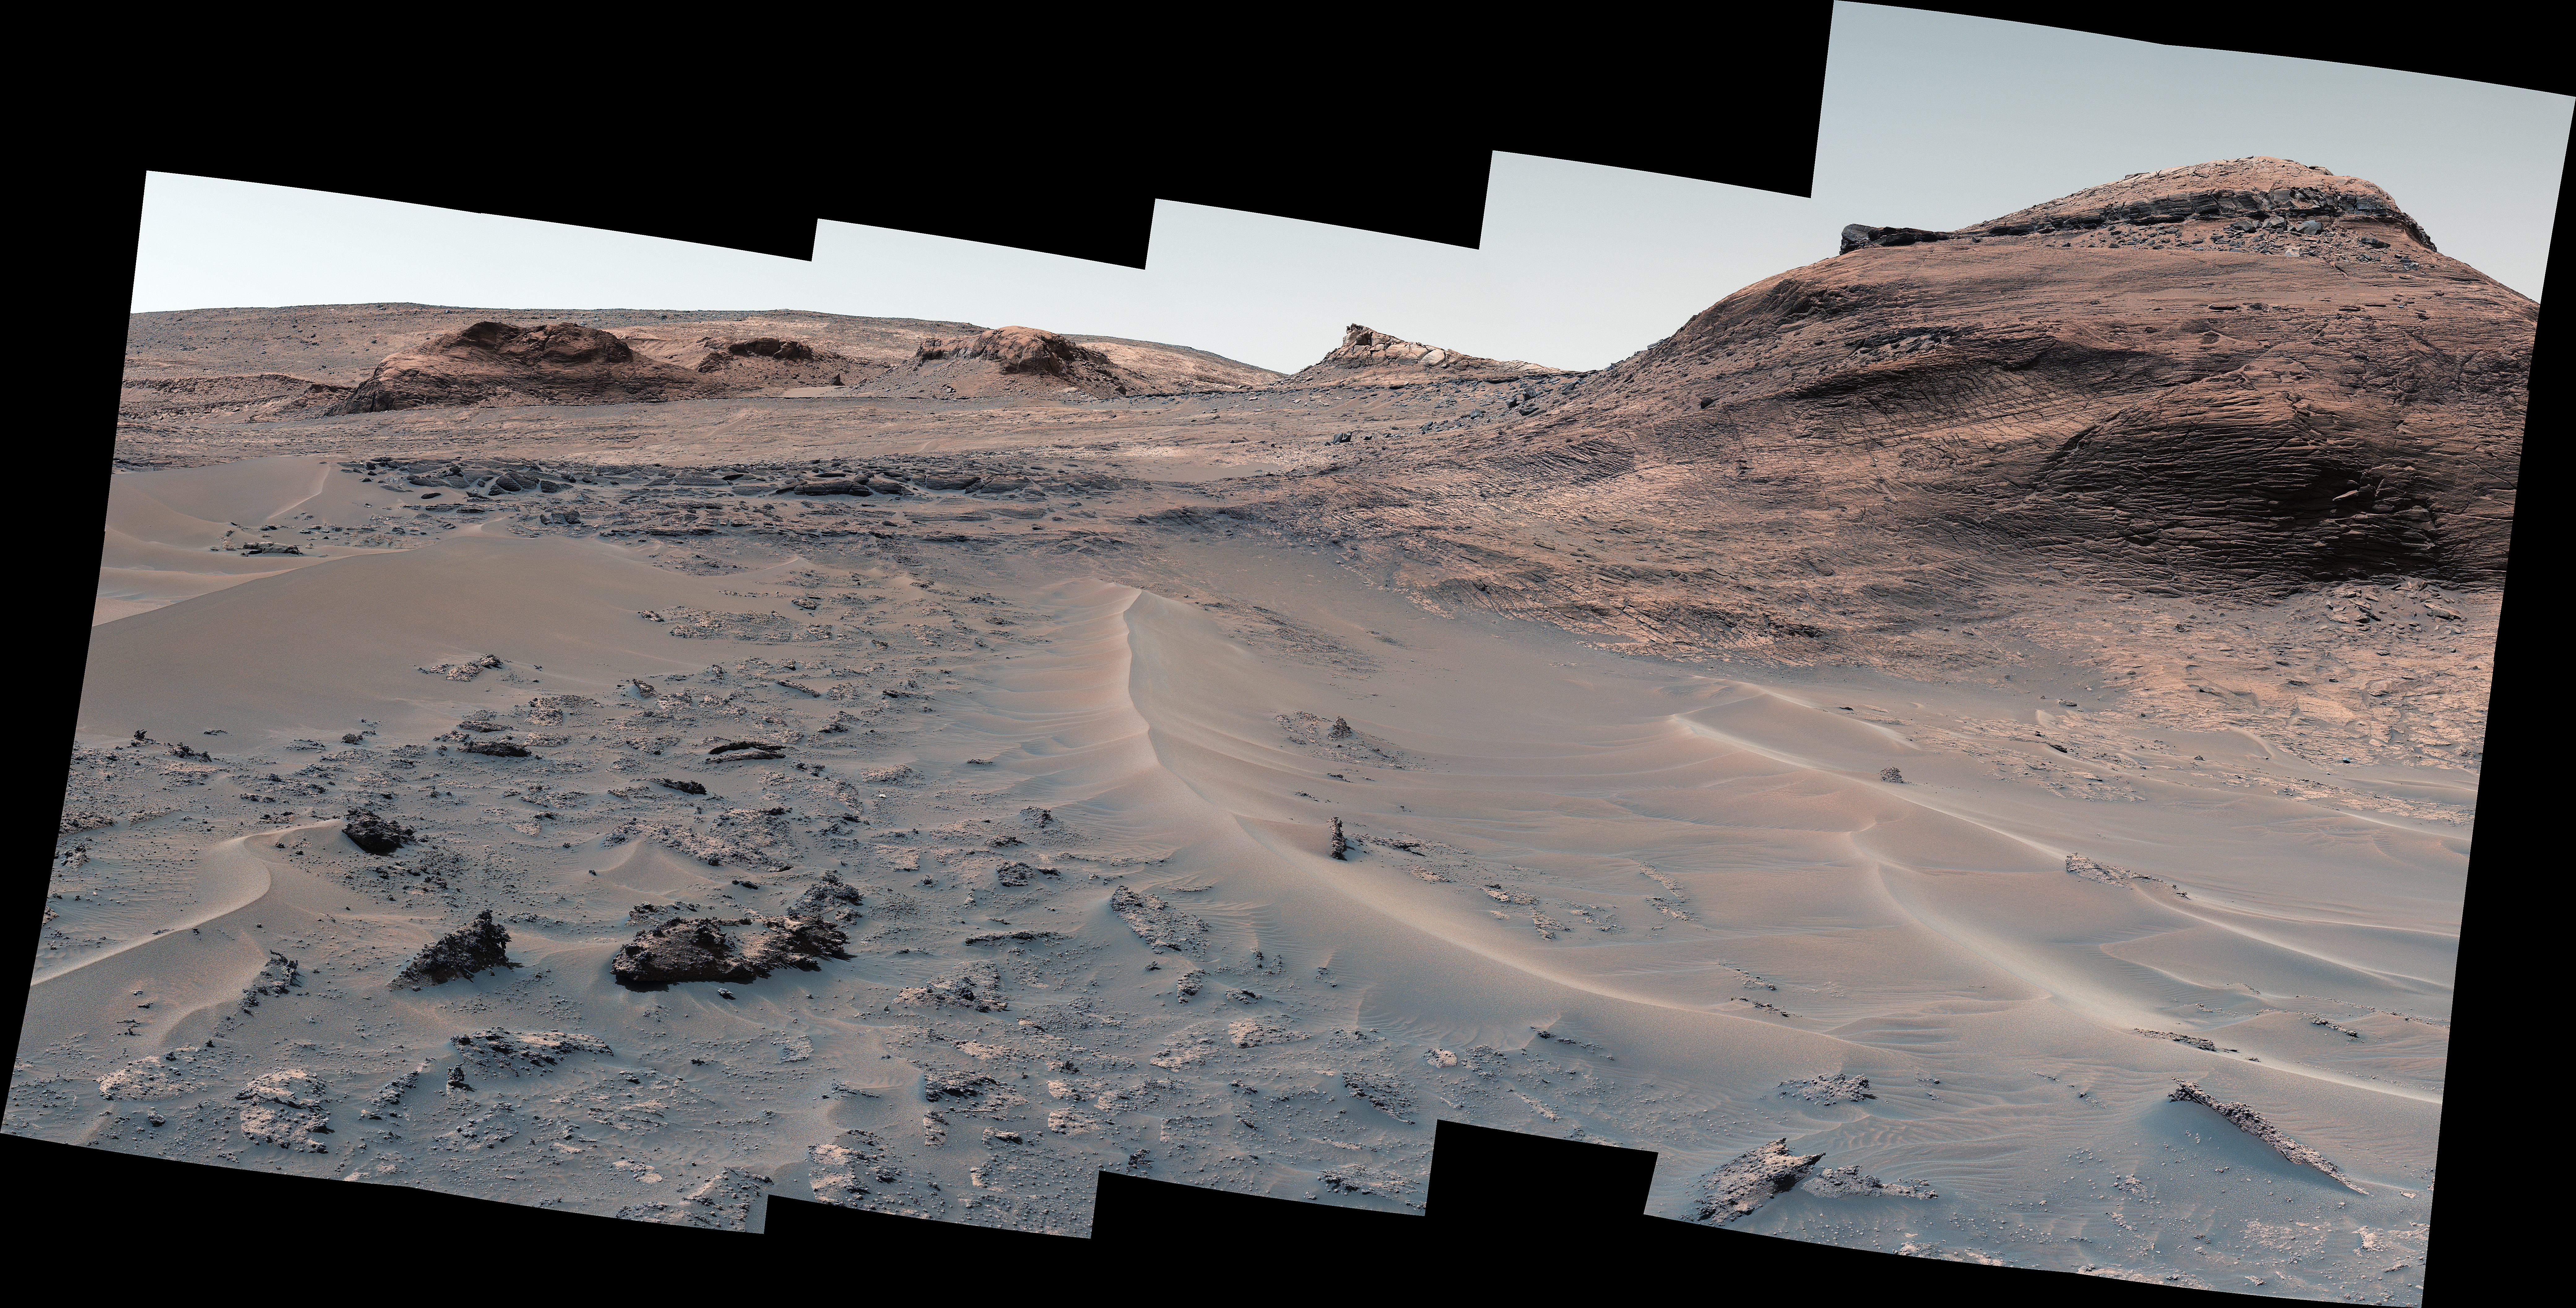

Curiosity’s View of Sand Ridges and Bolívar

NASA’s Curiosity Mars rover used its Mast Camera, or Mastcam, to capture this panorama of a hill nicknamed “Bolívar” and adjacent sand ridges on Aug. 23, 2022, the 3,572nd Martian day, or sol, of the mission. This panorama was stitched together from 23 images once they were sent back to Earth. The color has been adjusted to match the lighting conditions as the human eye would perceive them on Earth.

Curiosity was built by NASA’s Jet Propulsion Laboratory, which is managed by Caltech in Pasadena, California. JPL leads the mission on behalf of NASA’s Science Mission Directorate in Washington. Malin Space Science Systems in San Diego built and operates Mastcam.

Credit: NASA/JPL-Caltech/MSSS